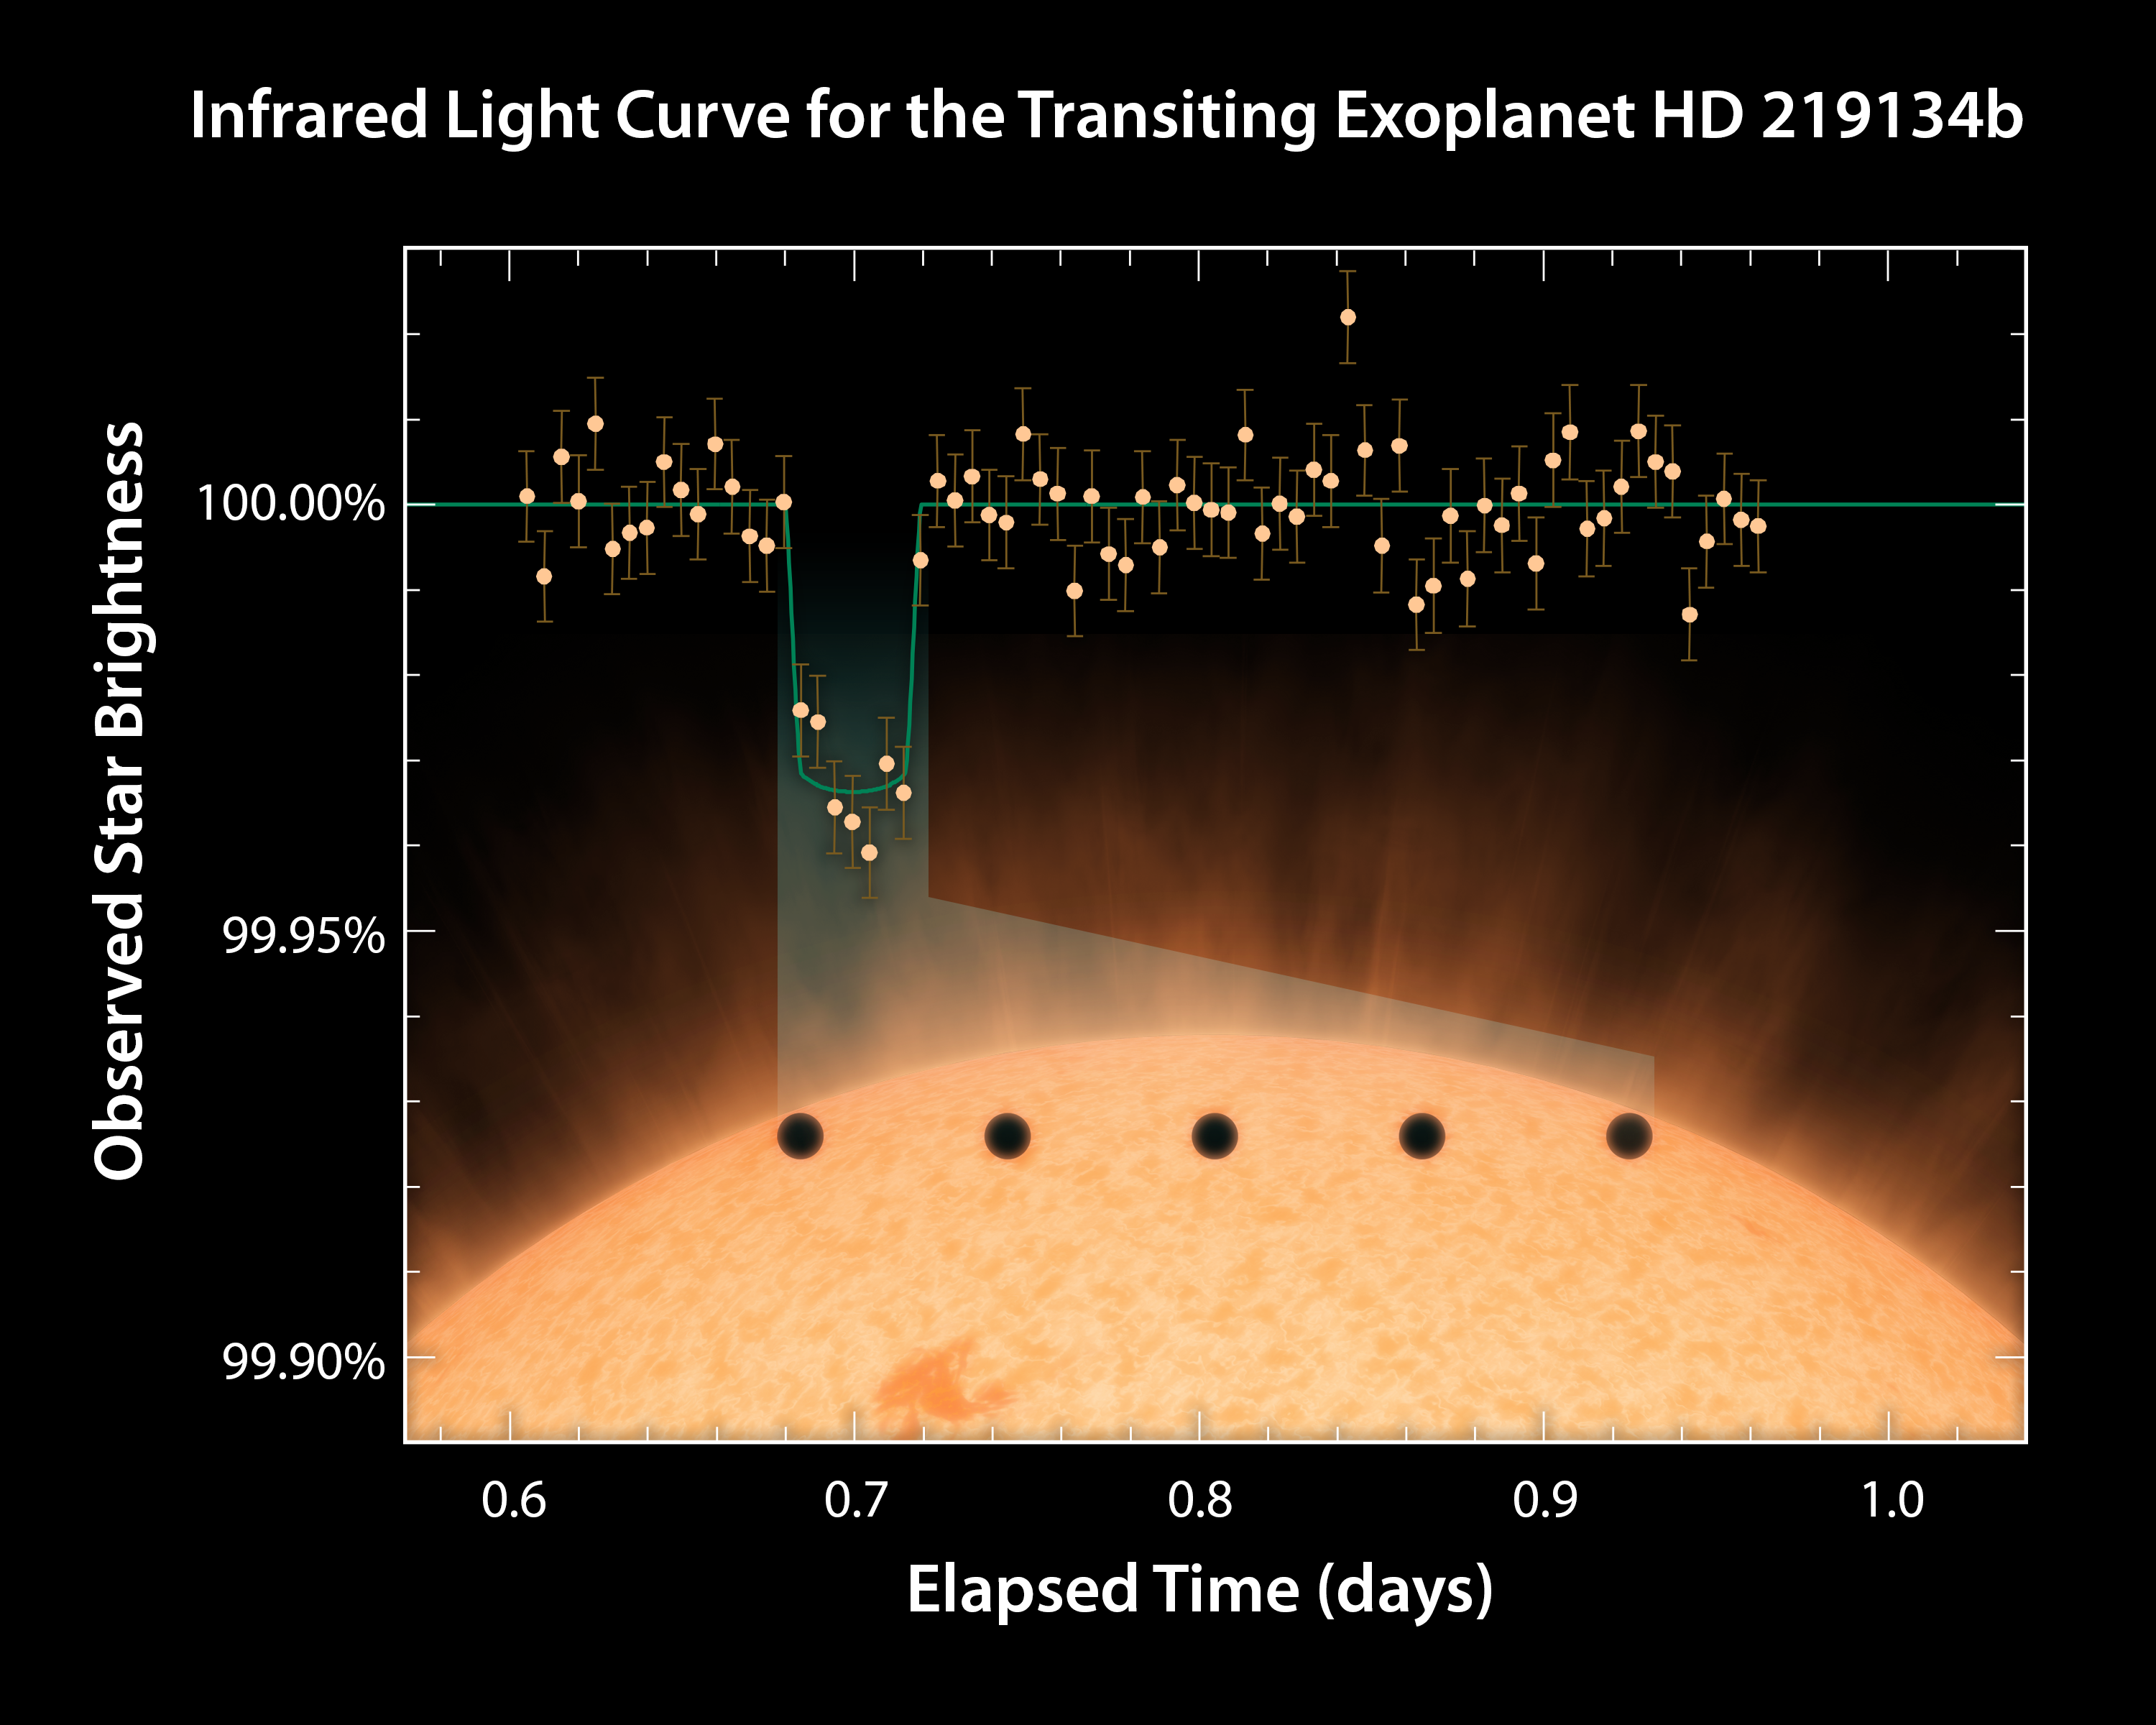

Infrared Light Curve for Transiting Exoplanet HD 219134b

This plot captures the nearest known rocky exoplanet, dubbed HD 219134b, in the act of passing in front of its star. The data were obtained in infrared light using NASAs Spitzer Space Telescope. By carefully measuring the brightness of the star over several hours Spitzer easily detected the faint decrease in light that occurred when the planets disk blocked a tiny portion of the stars light.

Even though the planet is 1.6 times the size of Earth, it still only accounts for less than a 0.04% reduction in the total light of the star during its transit. Since the host star is only 21 light years away it is quite bright and can even be seen with the naked eye, making it much easier to measure such a small change in brightness compared to other known transiting exoplanets that are much further away.

The artwork accurately depicts the relative scale of the planet with respect to the star and the calculated path of the transit near the edge of the star's disk.

Transiting planets are ideal targets for astronomers wanting to know more about their compositions and atmospheres. If molecules are present in the planet's atmosphere, they can absorb certain wavelengths of light, leaving imprints in the stars light during the transit. This type of technique also will be used in the future to investigate potentially habitable planets and search for signs of life.

Now in its 11th year of operation, Spitzer has become an important tool for astronomers studying planets orbiting other stars.

Credit: NASA/JPL-Caltech